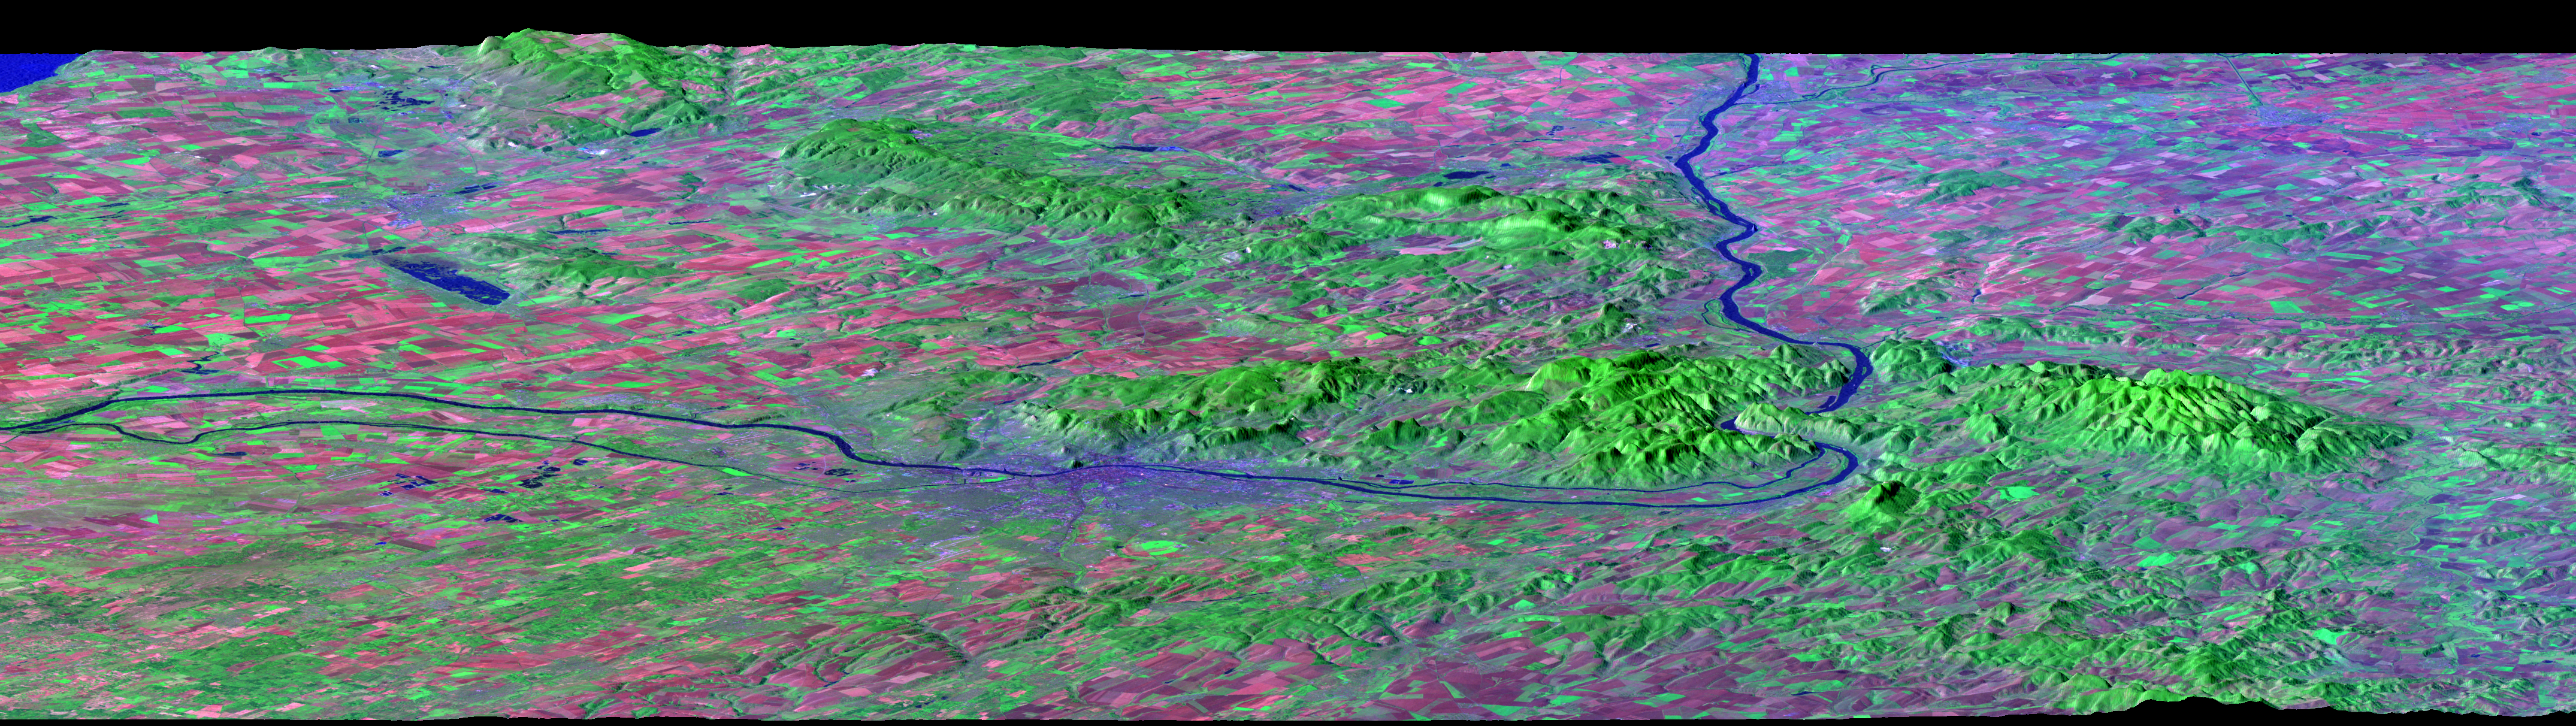

Budapest, Hungary, Perspective View, SRTM Elevation Model with Landsat Overlay

After draining the northern flank of the Alps Mountains in Germany and Austria, the Danube River flows east as it enters this west-looking scene (upper right) and forms the border between Slovakia and Hungary. The river then leaves the border as it enters Hungary and transects the Transdanubian Mountains, which trend southwest to northeast. Upon exiting the mountains, the river turns southward, flowing past Budapest (purplish blue area) and along the western margin of the Great Hungarian Plain.

South and west of the Danube, the Transdanubian Mountains have at most only about 400 meters (about 1300 feet) of relief but they exhibit varied landforms, which include volcanic, tectonic, fluvial (river), and eolian (wind) features. A thick deposit of loess (dust deposits likely blown from ancient glacial outwash) covers much of this area, and winds from the northwest, funneled between the Alps and the Carpathian Mountains, are apparently responsible for a radial pattern of erosional streaks across the entire region.

This image was generated from a Landsat satellite image draped over an elevation model produced by the Shuttle Radar Topography Mission (SRTM). The view uses a 3-times vertical exaggeration to enhance topographic expression. The false colors of the scene result from displaying Landsat bands 1, 4, and 7 in blue, green, and red, respectively. Band 1 is visible blue light, but bands 4 and 7 are reflected infrared light. This band combination maximizes color contrasts between the major land cover types, namely vegetation (green), bare ground (red), and water (blue). Shading of the elevation model was used to further highlight the topographic features.

Elevation data used in this image was acquired by the Shuttle Radar Topography Mission (SRTM) aboard the Space Shuttle Endeavour, launched on February 11, 2000. SRTM used the same radar instrument that comprised the Spaceborne Imaging Radar-C/X-Band Synthetic Aperture Radar (SIR-C/X-SAR) that flew twice on the Space Shuttle Endeavour in 1994. SRTM was designed to collect three-dimensional measurements of the Earth’s surface. To collect the 3-D data, engineers added a 60-meter-long (200-foot) mast, installed additional C-band and X-band antennas, and improved tracking and navigation devices. The mission is a cooperative project between the National Aeronautics and Space Administration (NASA), the National Geospatial-Intelligence Agency (NGA) of the U.S. Department of Defense (DoD), and the German and Italian space agencies. It is managed by NASA’s Jet Propulsion Laboratory, Pasadena, CA, for NASA’s Earth Science Enterprise, Washington, DC.

View Size: 133 kilometers (82 miles) wide, 90 kilometers (56 miles) distance
Location: 47.5 degrees North latitude, 19.0 degrees East longitude
Orientation: Looking West, 15 degrees down from horizontal, 3X vertical exaggeration
Image Data: Landsat Bands 1, 4, 7 as blue, green, red respectively
Date Acquired: February 2000 (SRTM), October 11, 1990 (Landsat)

Credit: NASA/JPL/NIMA